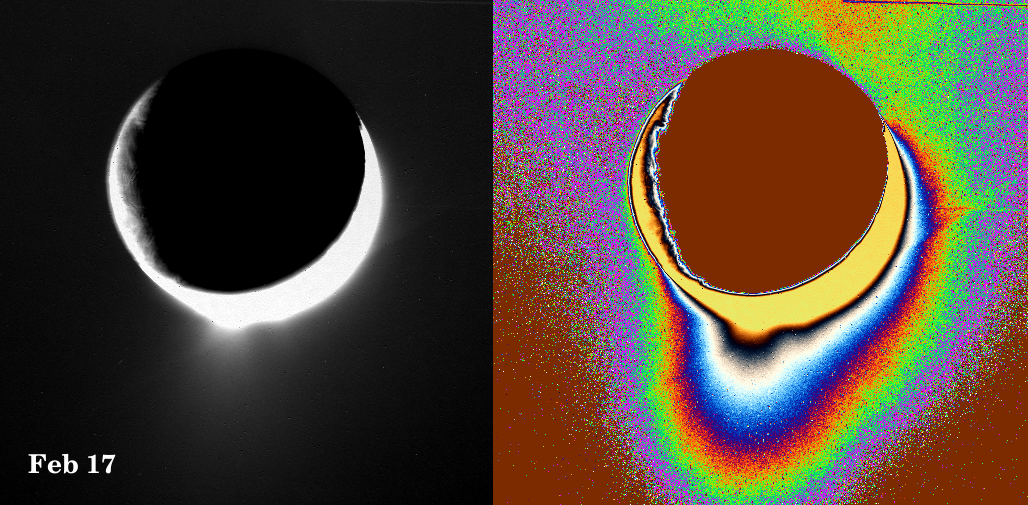

Spray Above Enceladus III

Plumes of icy material extend above the southern polar region of Saturn’s moon Enceladus as imaged by the Cassini spacecraft in February 2005. The monochrome view is presented along with a color-coded version on the right. The latter reveals a fainter and much more extended plume component.

Images like these are being analyzed by scientists as they seek to explain the processes that could be producing such incredible features. As reported in the journal Science on March 10, 2006, imaging scientists believe that the plumes are geysers erupting from pressurized subsurface reservoirs of liquid water above 273 degrees Kelvin (0 degrees Celsius).

Another plume view, PIA07801, was taken one month earlier and looks broadside at the moon’s prominent “tiger stripe” fractures. In the January view, the plume appears to have a single component. This (February) view looks along the tiger stripe fractures and reveals both a large and a small component to the plume; the smaller, fainter component is separated from the main plume by about 100 kilometers (60 miles).

See PIA06247 for a view of the tiger stripe features.

This clear-filter image was taken with the Cassini spacecraft narrow-angle camera at a distance of approximately 321,000 kilometers (199,000 miles) from Enceladus at a Sun-Enceladus-spacecraft, or phase, angle of 153 degrees. The image scale is approximately 1.8 kilometers (1.1 miles) per pixel.

The Cassini-Huygens mission is a cooperative project of NASA, the European Space Agency and the Italian Space Agency. The Jet Propulsion Laboratory, a division of the California Institute of Technology in Pasadena, manages the mission for NASA’s Science Mission Directorate, Washington, D.C. The Cassini orbiter and its two onboard cameras were designed, developed and assembled at JPL. The imaging operations center is based at the Space Science Institute in Boulder, Colo.

Credit: NASA/JPL/Space Science Institute